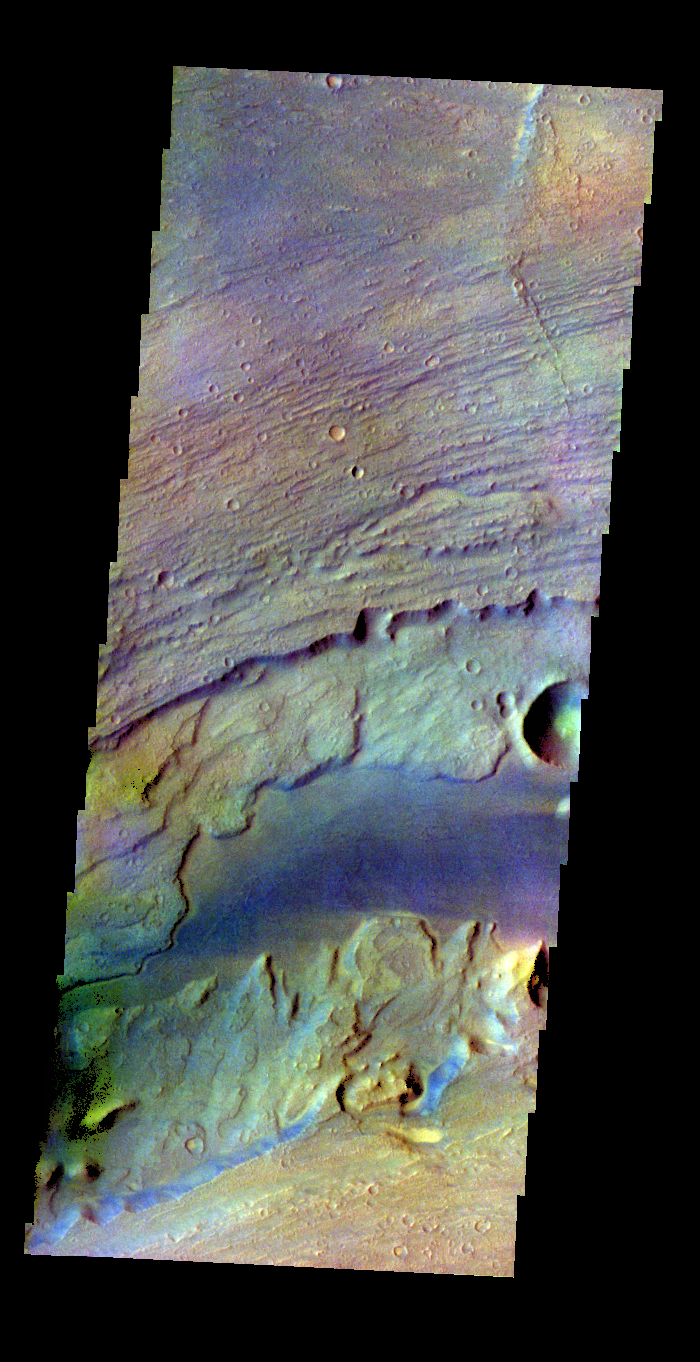

Kasei Valles – False Color

The THEMIS VIS camera contains 5 filters. The data from different filters can be combined in multiple ways to create a false color image. These false color images may reveal subtle variations of the surface not easily identified in a single band image. Today’s false color image shows a portion of Kasei Vallis.

Credit: NASA/JPL-Caltech/ASU